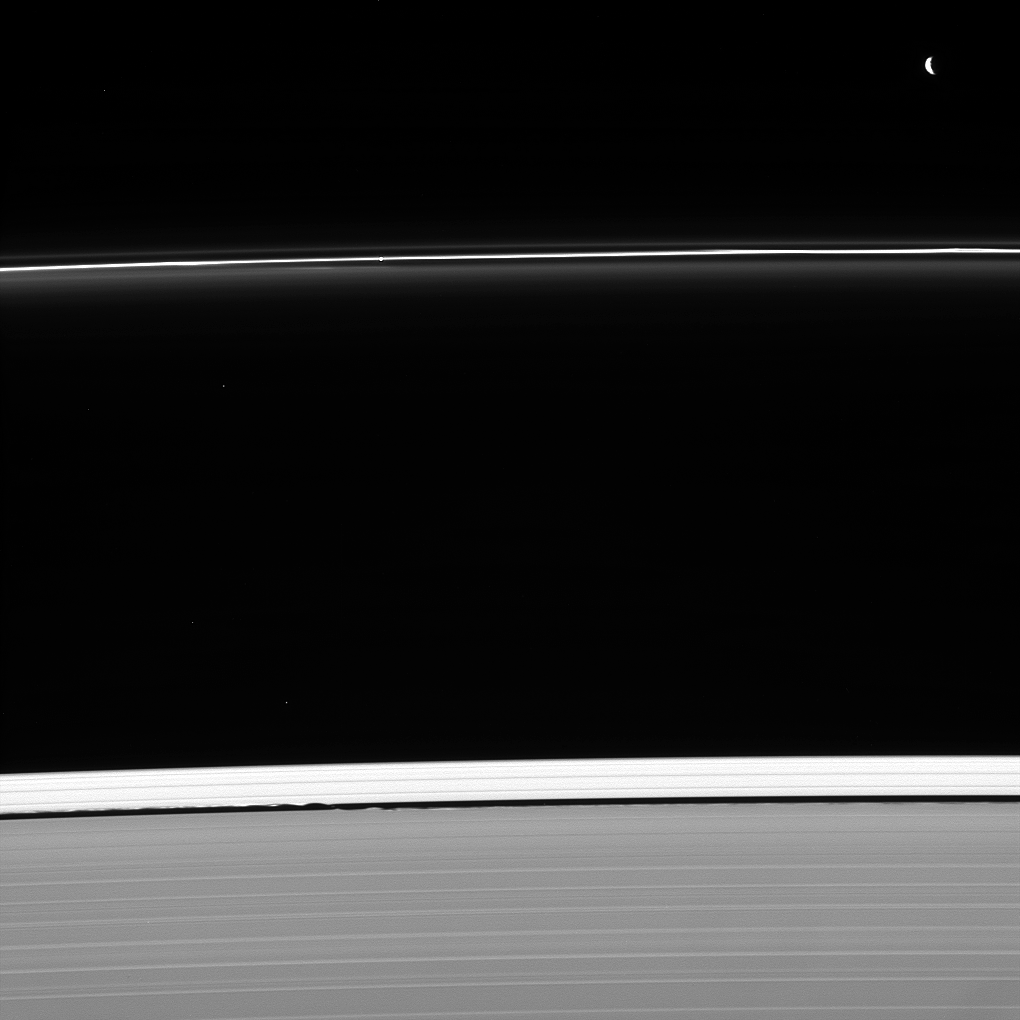

The Shapers

Two masters of their craft are caught at work shaping Saturn’s rings. Pandora (upper right) sculpts the F ring, as does nearby Prometheus (not seen in this image). Meanwhile, Daphnis is busy holding open the Keeler gap (bottom center), its presence revealed here by the waves it raises on the gap’s edge. The faint moon is located where the inner and outer waves appear to meet. Also captured in this image, shining through the F ring above the image center, is a single star.

Although gravity is by its very nature an attractive force, moons can interact with ring particles in such a way that they effectively push ring particles away from themselves. Ring particles experience tiny gravitational “kicks” from these moons and subsequently collide with other ring particles, losing orbital momentum. The net effect is for moons like Pandora (50 miles or 81 kilometers across) and Daphnis (5 miles or 8 kilometers across) to push ring edges away from themselves. The Keeler gap is the result of just such an interaction.

This view looks toward the unilluminated side of the rings from about 50 degrees below the ringplane. The image was taken in visible light with the Cassini spacecraft narrow-angle camera on Jan. 30, 2013.

The Cassini-Huygens mission is a cooperative project of NASA, the European Space Agency and the Italian Space Agency. NASA’s Jet Propulsion Laboratory, a division of the California Institute of Technology in Pasadena, manages the mission for NASA’s Science Mission Directorate, Washington. The Cassini orbiter and its two onboard cameras were designed, developed and assembled at JPL. The imaging operations center is based at the Space Science Institute in Boulder, Colo.

Credit: NASA/JPL-Caltech/Space Science Institute